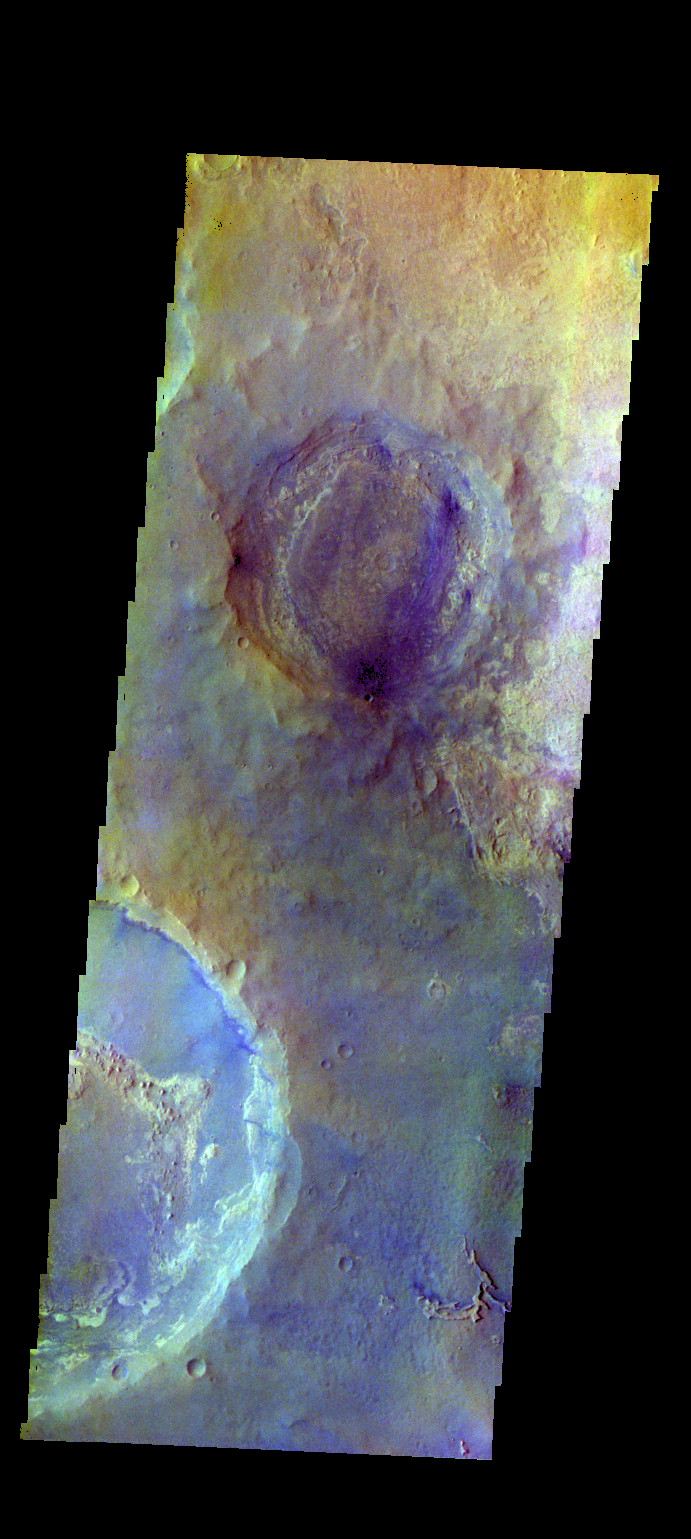

Meridiani Planum – False Color

The THEMIS VIS camera contains 5 filters. The data from different filters can be combined in multiple ways to create a false color image. These false color images may reveal subtle variations of the surface not easily identified in a single band image. Today’s false color image shows eroded craters in northern Meridiani Planum.

Credit: NASA/JPL-Caltech/ASU